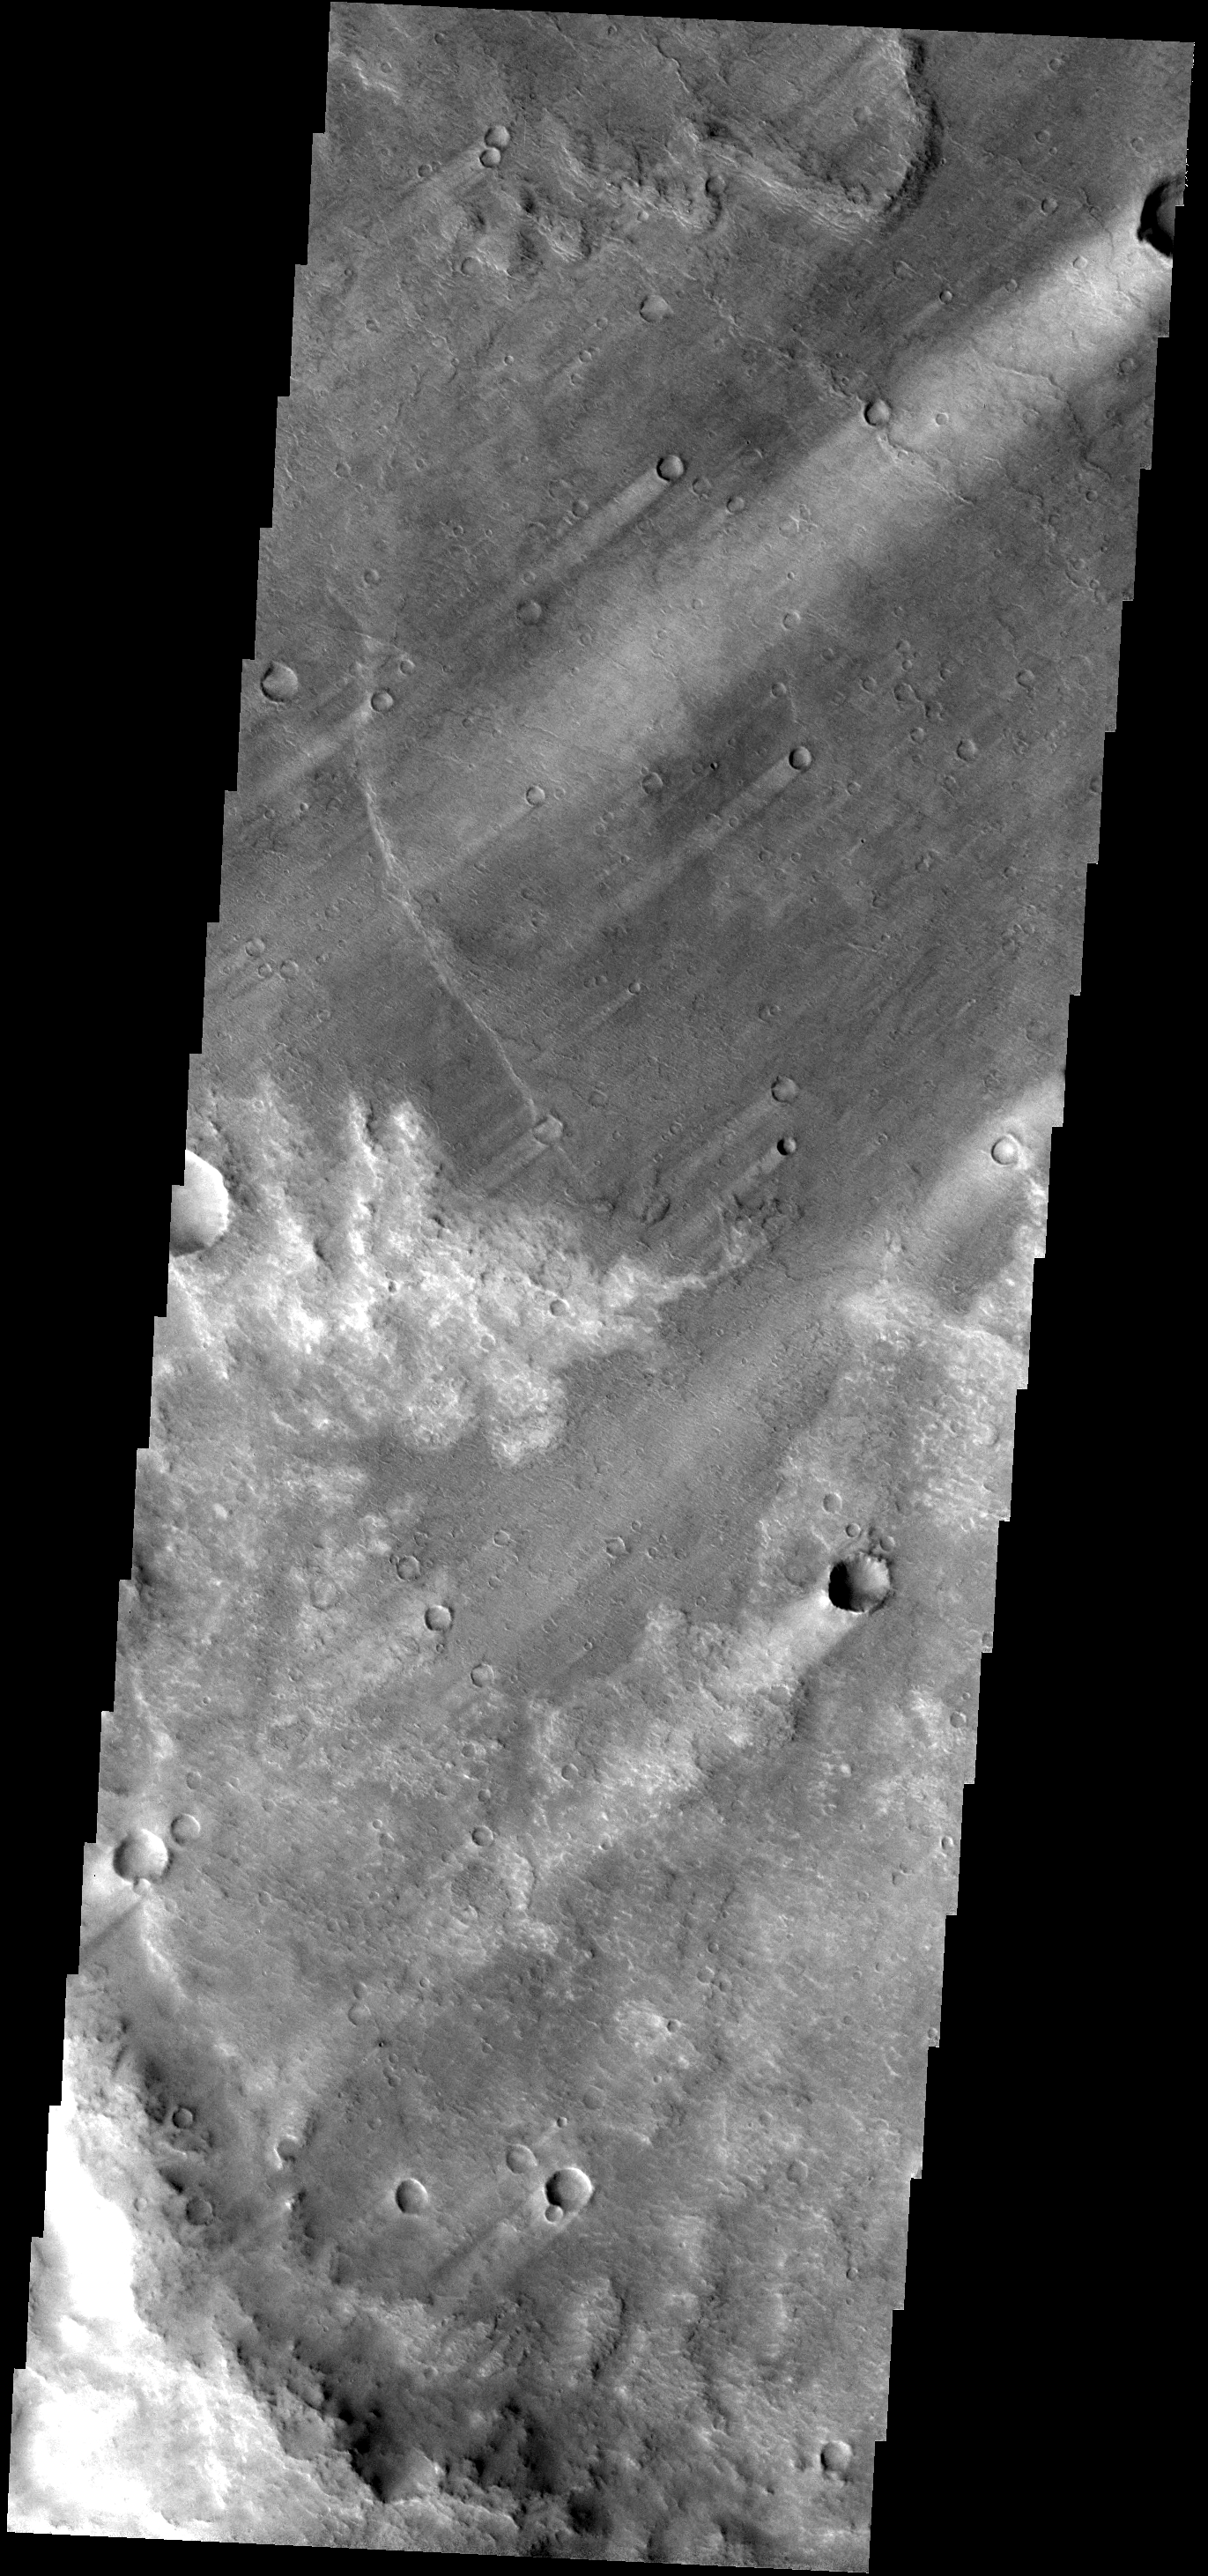

Windstreaks

Windstreaks downwind of craters are a common feature in this region of Syrtis Planum.

Image information: VIS instrument. Latitude -1.0N, Longitude 73.3E. 18 meter/pixel resolution.

Please see the THEMIS Data Citation Note for details on crediting THEMIS images.

Note: this THEMIS visual image has not been radiometrically nor geometrically calibrated for this preliminary release. An empirical correction has been performed to remove instrumental effects. A linear shift has been applied in the cross-track and down-track direction to approximate spacecraft and planetary motion. Fully calibrated and geometrically projected images will be released through the Planetary Data System in accordance with Project policies at a later time.

NASA’s Jet Propulsion Laboratory manages the 2001 Mars Odyssey mission for NASA’s Office of Space Science, Washington, D.C. The Thermal Emission Imaging System (THEMIS) was developed by Arizona State University, Tempe, in collaboration with Raytheon Santa Barbara Remote Sensing. The THEMIS investigation is led by Dr. Philip Christensen at Arizona State University. Lockheed Martin Astronautics, Denver, is the prime contractor for the Odyssey project, and developed and built the orbiter. Mission operations are conducted jointly from Lockheed Martin and from JPL, a division of the California Institute of Technology in Pasadena.

Credit: NASA/JPL/ASU